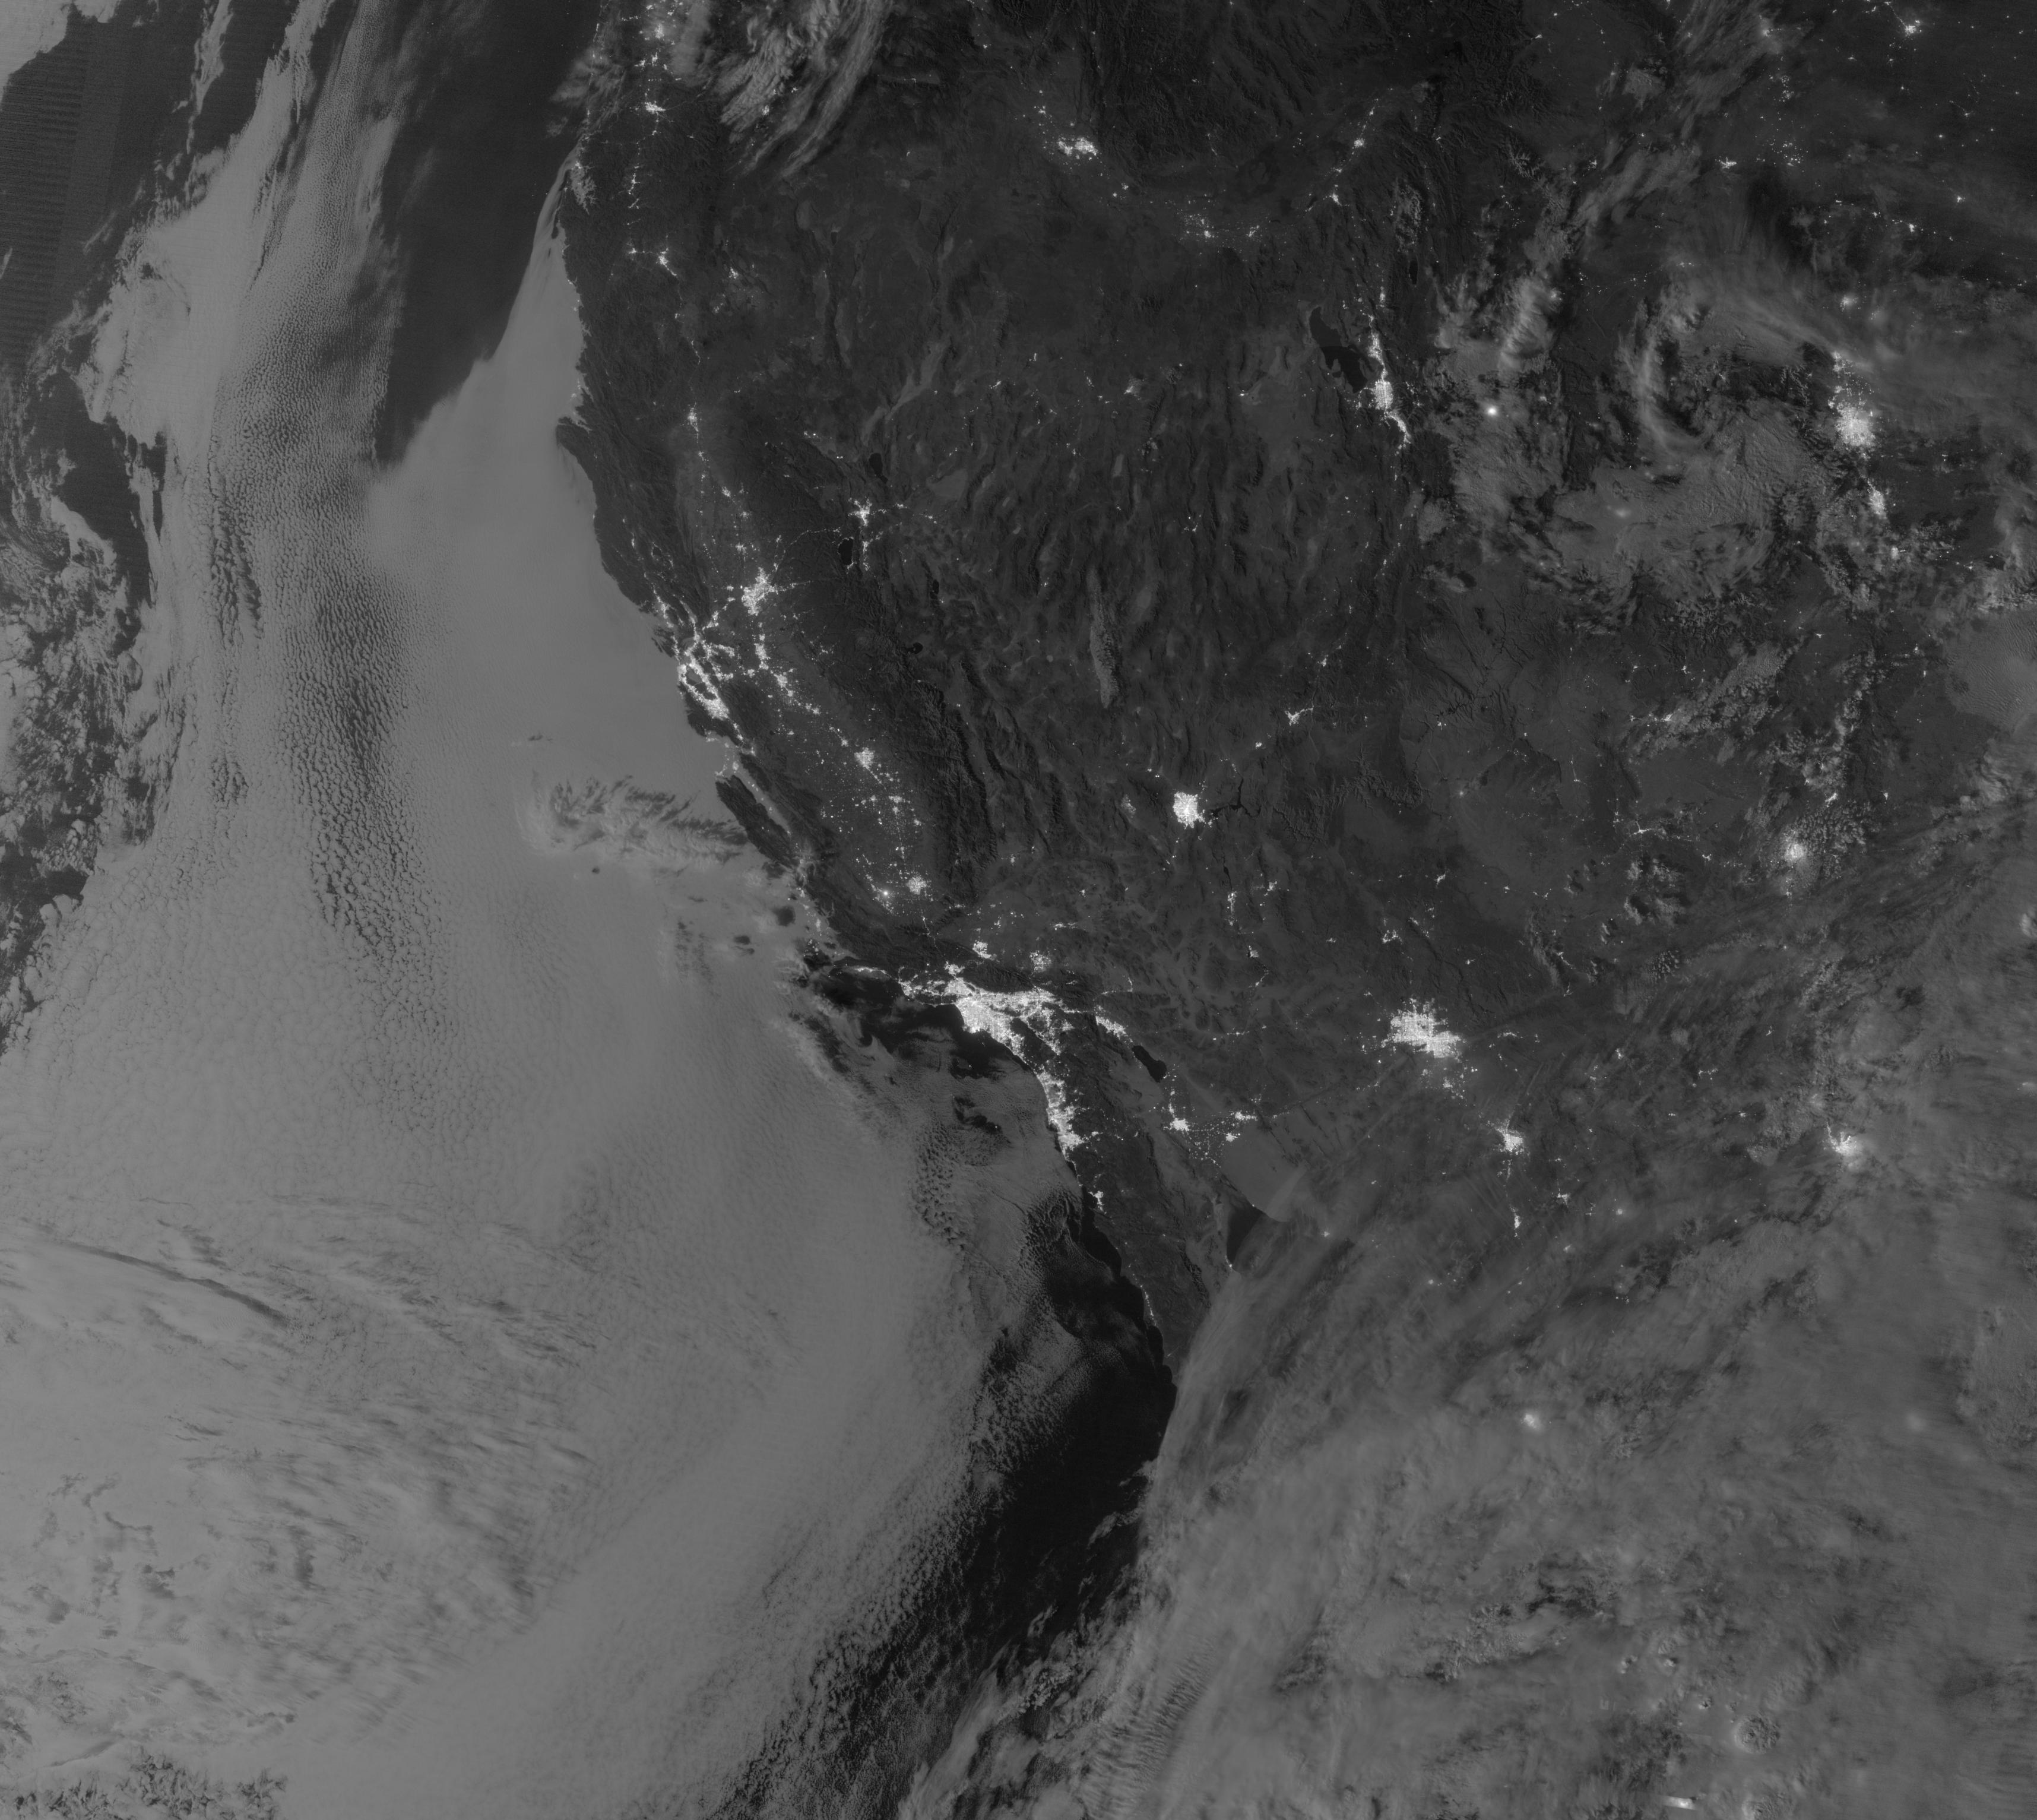

Marine Layer Clouds off the California Coast

NASA image acquired September 27, 2012 On September 27, 2012, the Visible Infrared Imaging Radiometer Suite (VIIRS) on the Suomi NPP satellite captured this nighttime view of low-lying marine layer clouds along the coast of California. The image was captured by the VIIRS “day-night band,” which detects light in a range of wavelengths from green to near-infrared and uses filtering techniques to observe signals such as gas flares, auroras, wildfires, city lights, and reflected moonlight. An irregularly-shaped patch of high clouds hovers off the coast of California, and moonlight caused the high clouds to cast distinct shadows on the marine layer clouds below. VIIRS acquired the image when the Moon was in its waxing gibbous phase, meaning it was more than half-lit, but less than full. Low clouds pose serious hazards for air and ship traffic, but satellites have had difficulty detecting them in the past. To illustrate this, the second image shows the same scene in thermal infrared, the band that meteorologists generally use to monitor clouds at night. Only high clouds are visible; the low clouds do not show up at all because they are roughly the same temperature as the ground. NASA Earth Observatory image by Jesse Allen and Robert Simmon, using VIIRS Day-Night Band data from the Suomi National Polar-orbiting Partnership. Suomi NPP is the result of a partnership between NASA, the National Oceanic and Atmospheric Administration, and the Department of Defense.

Credit: NASA Earth Observatory Click here